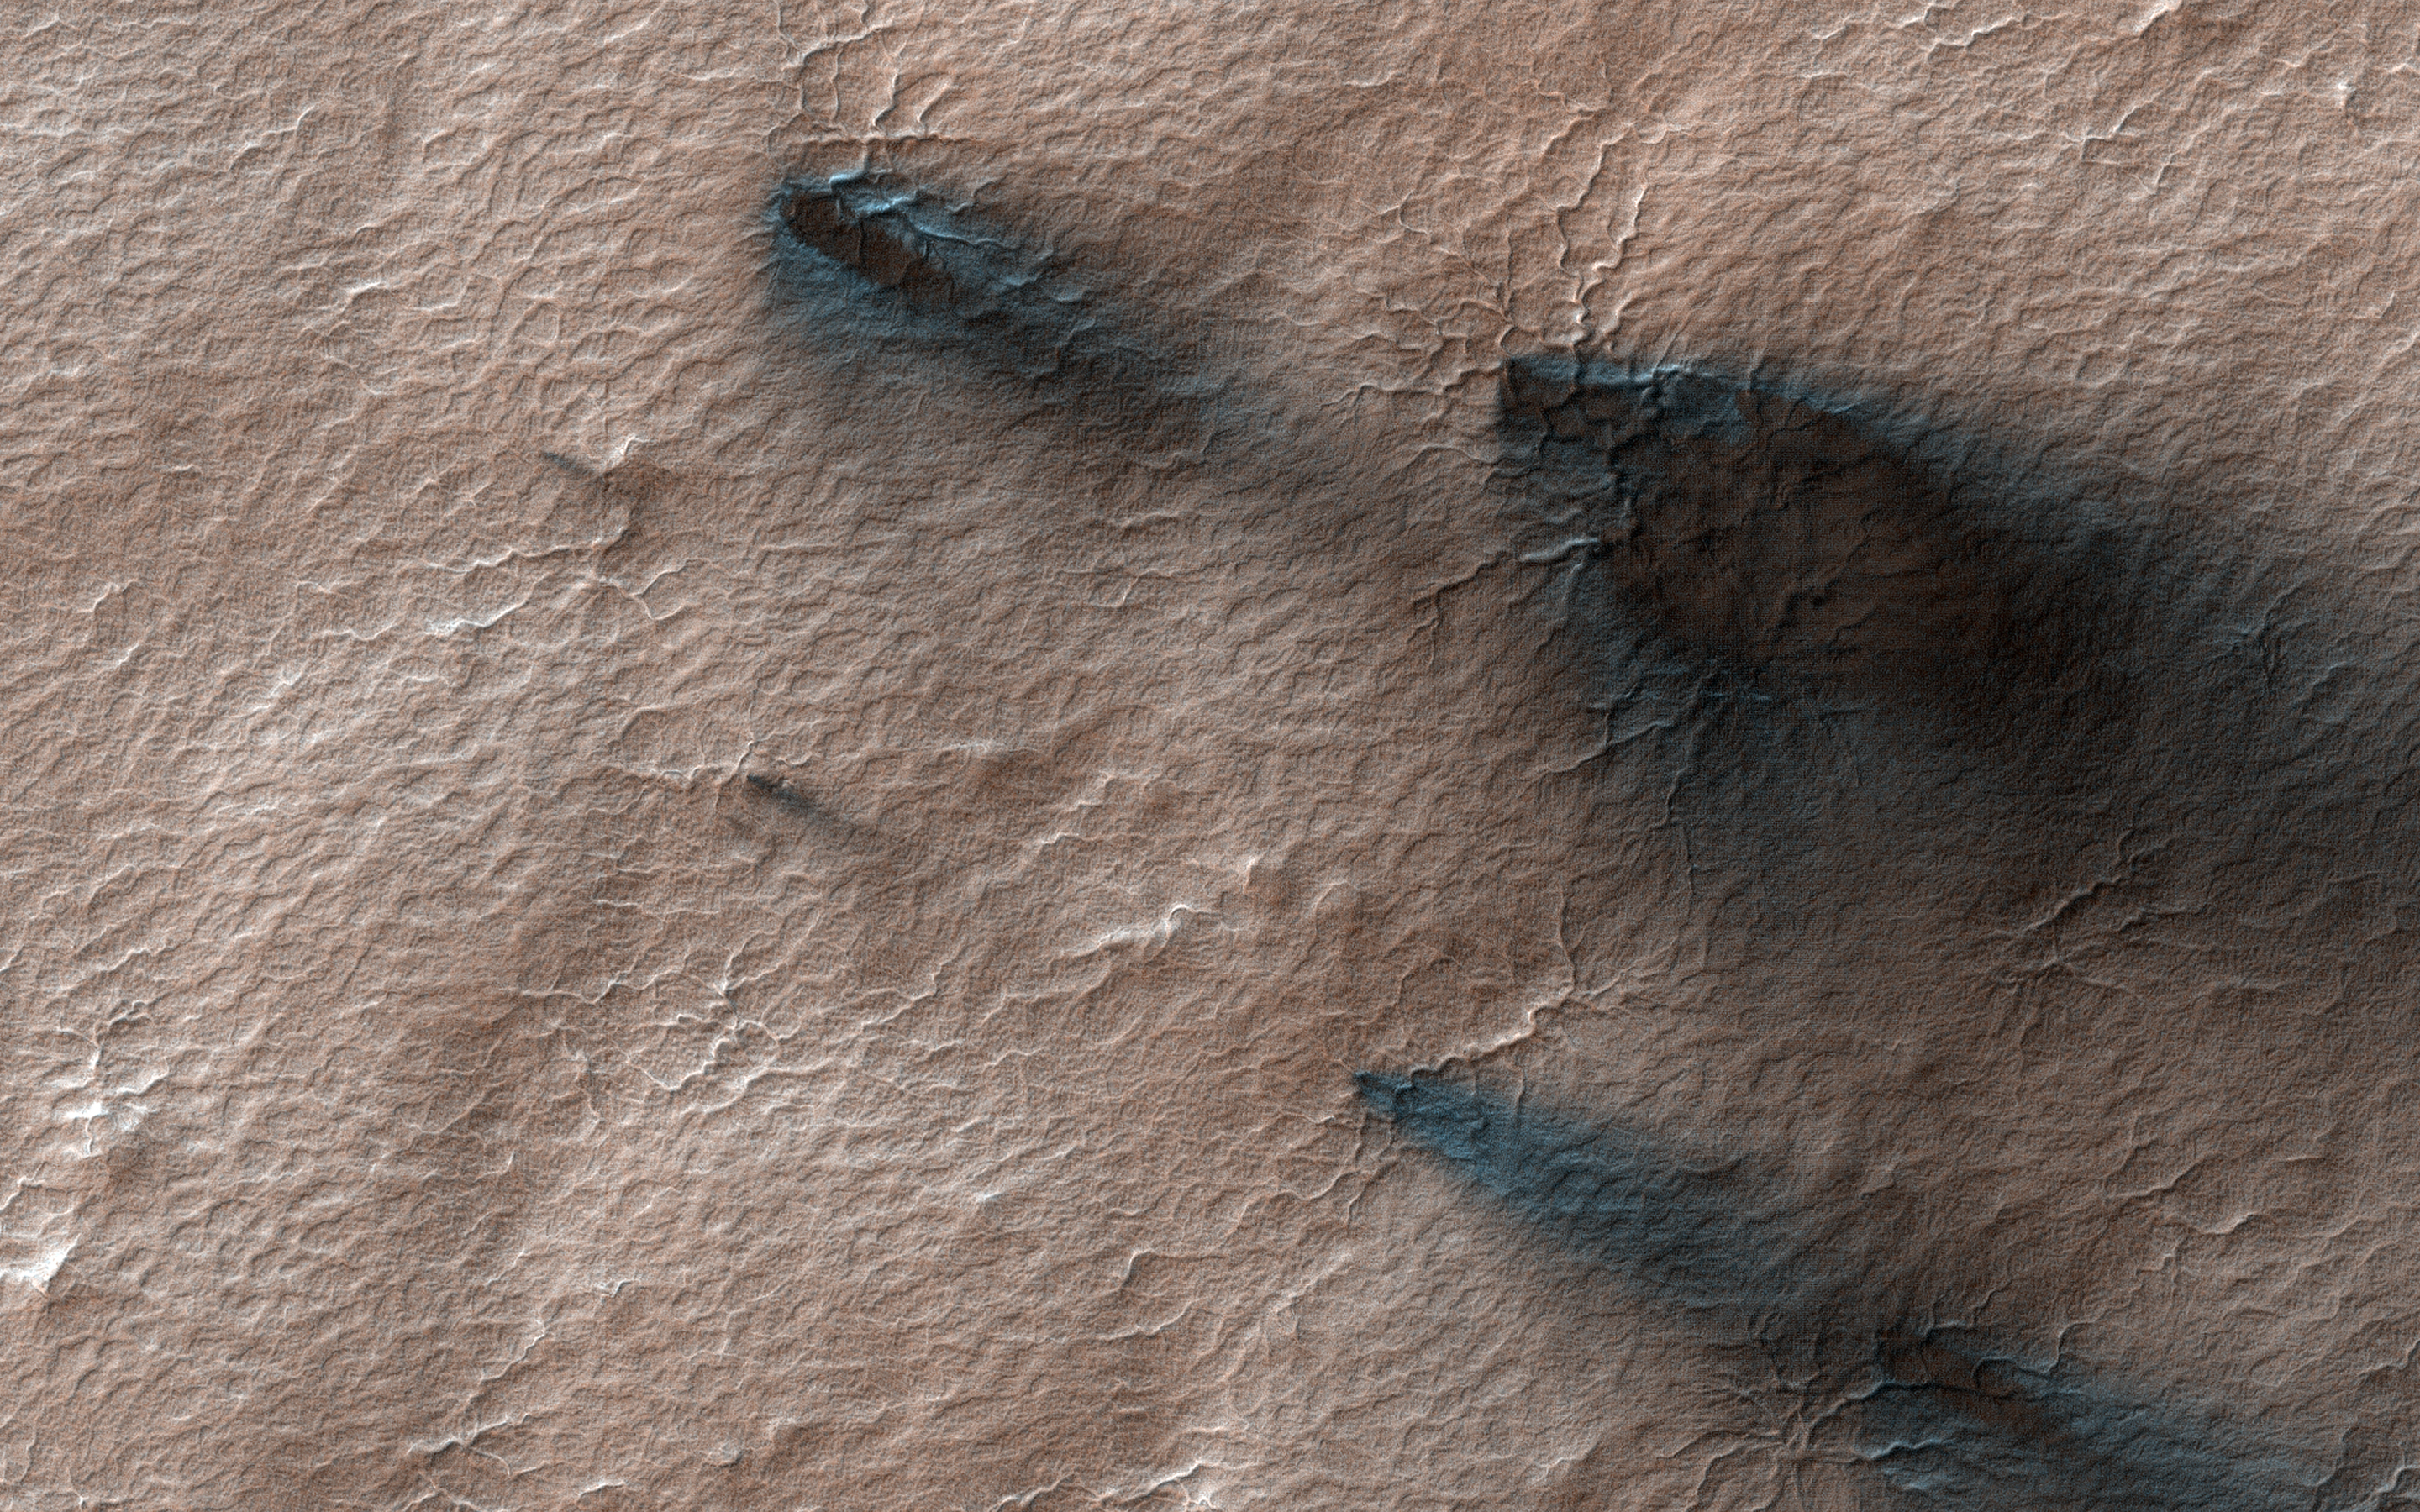

Spring Fans at Macclesfield

Every Martian spring, fans of dust are blown out from under the seasonal layer of carbon dioxide ice that forms a polar cap over the winter.

Gas blowing out from under the ice carries with it a load of dust that is deposited on the surface in a direction determined by the wind at the time of the eruption. Like windsocks, these fans in a polar area we’ve dubbed Macclesfield, record the direction that the wind was blowing.

A citizen science task at Planet Four enlists the public to outline the fans. Their measurements go into a data base that will ultimately help us to understand weather on Mars.

The map is projected here at a scale of 50 centimeters (19.7 inches) per pixel. (The original image scale is 49.1 centimeters [19.3 inches] per pixel [with 2 x 2 binning]; objects on the order of 147 centimeters [57.9 inches] across are resolved.) North is up.

The University of Arizona, in Tucson, operates HiRISE, which was built by Ball Aerospace & Technologies Corp., in Boulder, Colorado. NASA’s Jet Propulsion Laboratory, a division of Caltech in Pasadena, California, manages the Mars Reconnaissance Orbiter Project for NASA’s Science Mission Directorate, Washington.

Credit: NASA/JPL-Caltech/University of Arizona